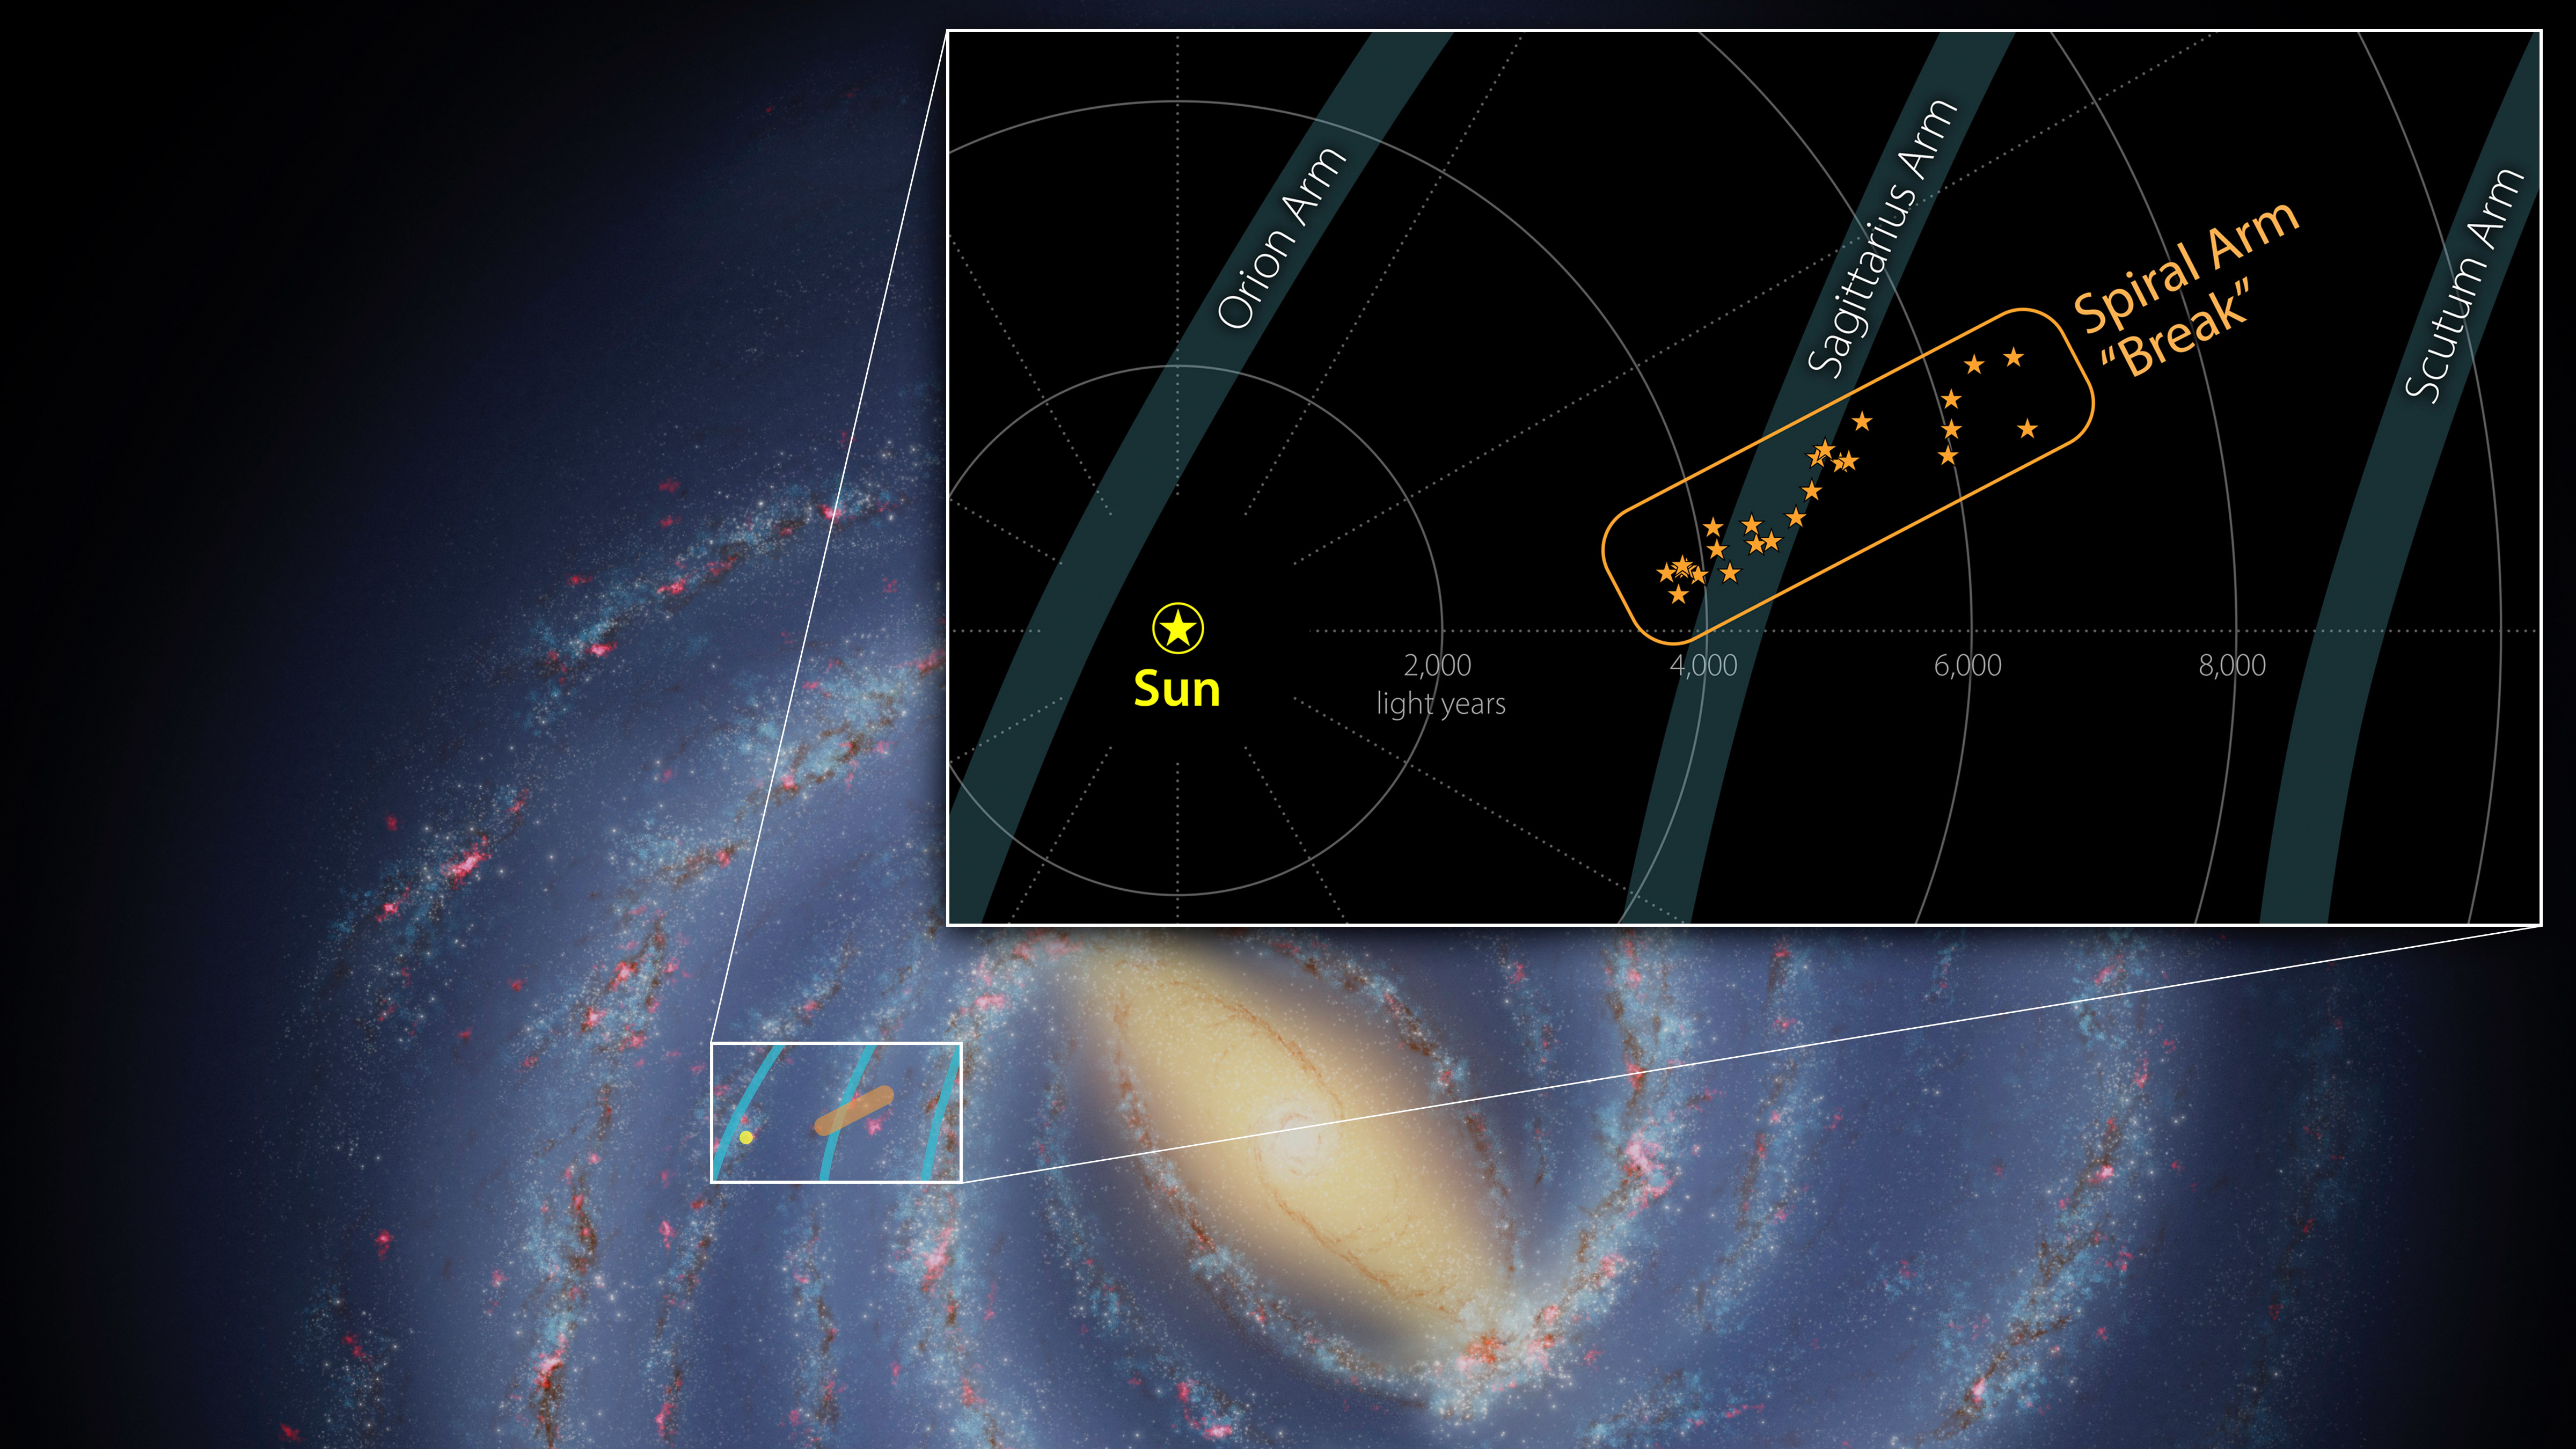

A Break in the Milky Way’s Sagittarius Arm

A contingent of young stars and star-forming gas clouds is sticking out of one of the Milky Way’s spiral arms like a splinter protruding from a plank of wood. Stretching some 3,000 light-years, this is the first major structure identified with such a dramatically different orientation relative to the arm.

The background image shows the location of the splinter in the Milky Way. The yellow region in the center of the image is the galaxy’s bright and crowded center. The galaxy’s arms spiral around the center, and are full of stars and star-forming clouds of gas and dust.

The inset (Figure 1) provides a closer view of the structure, as well as its size and distance from the Sun. The nearby spiral arms are also noted. The star shapes indicate a star-forming region that may contain anywhere from dozens to thousands of stars. (Among these are the Eagle Nebula, the Omega Nebula, the Trifid Nebula, and the Lagoon Nebula). These stars and star-forming regions are moving through space together, at roughly the same speed and in the same direction.

A key property of spiral arms is how tightly they wind around a galaxy. This characteristic is measured by the arm’s pitch angle. A circle has a pitch angle of 0 degrees; as the spiral becomes more open, the pitch angle increases. Most models of the Milky Way suggest that the Sagittarius Arm forms a spiral that has a pitch angle of about 12 degrees, but the protruding structure has a pitch angle of nearly 60 degrees.

Similar structures – sometimes called spurs or feathers – are commonly found jutting out of the arms of other spiral galaxies. For decades scientists have wondered whether our Milky Way’s spiral arms are also dotted with these structures or if they are relatively smooth.

Credit: NASA/JPL-Caltech